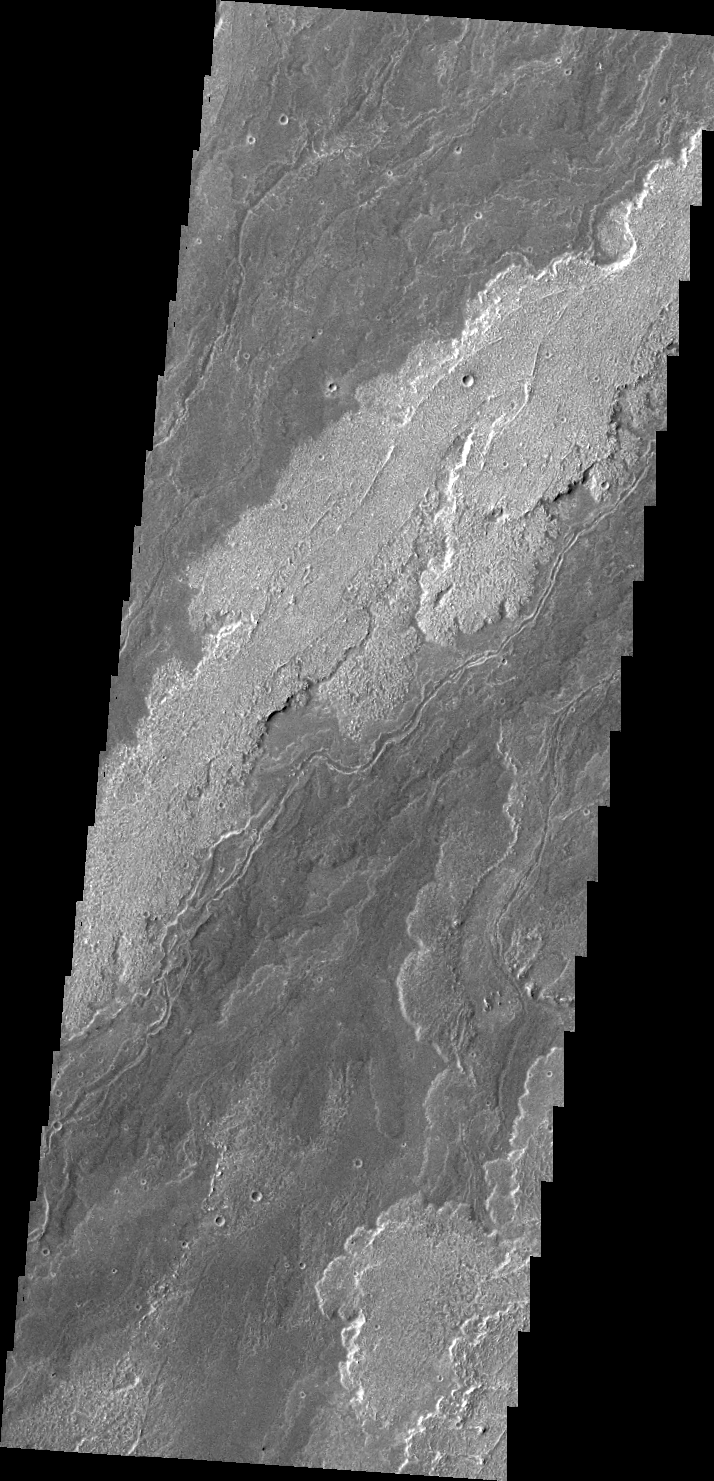

Arsia Mons Flows

This VIS image shows a portion of the lava flows associated with Arsia Mons.

Image information: VIS instrument. Latitude -22.9N, Longitude 238.7E. 41 meter/pixel resolution.

Please see the THEMIS Data Citation Note for details on crediting THEMIS images.

Note: this THEMIS visual image has not been radiometrically nor geometrically calibrated for this preliminary release. An empirical correction has been performed to remove instrumental effects. A linear shift has been applied in the cross-track and down-track direction to approximate spacecraft and planetary motion. Fully calibrated and geometrically projected images will be released through the Planetary Data System in accordance with Project policies at a later time.

NASA’s Jet Propulsion Laboratory manages the 2001 Mars Odyssey mission for NASA’s Office of Space Science, Washington, D.C. The Thermal Emission Imaging System (THEMIS) was developed by Arizona State University, Tempe, in collaboration with Raytheon Santa Barbara Remote Sensing. The THEMIS investigation is led by Dr. Philip Christensen at Arizona State University. Lockheed Martin Astronautics, Denver, is the prime contractor for the Odyssey project, and developed and built the orbiter. Mission operations are conducted jointly from Lockheed Martin and from JPL, a division of the California Institute of Technology in Pasadena.

Credit: NASA/JPL/ASU